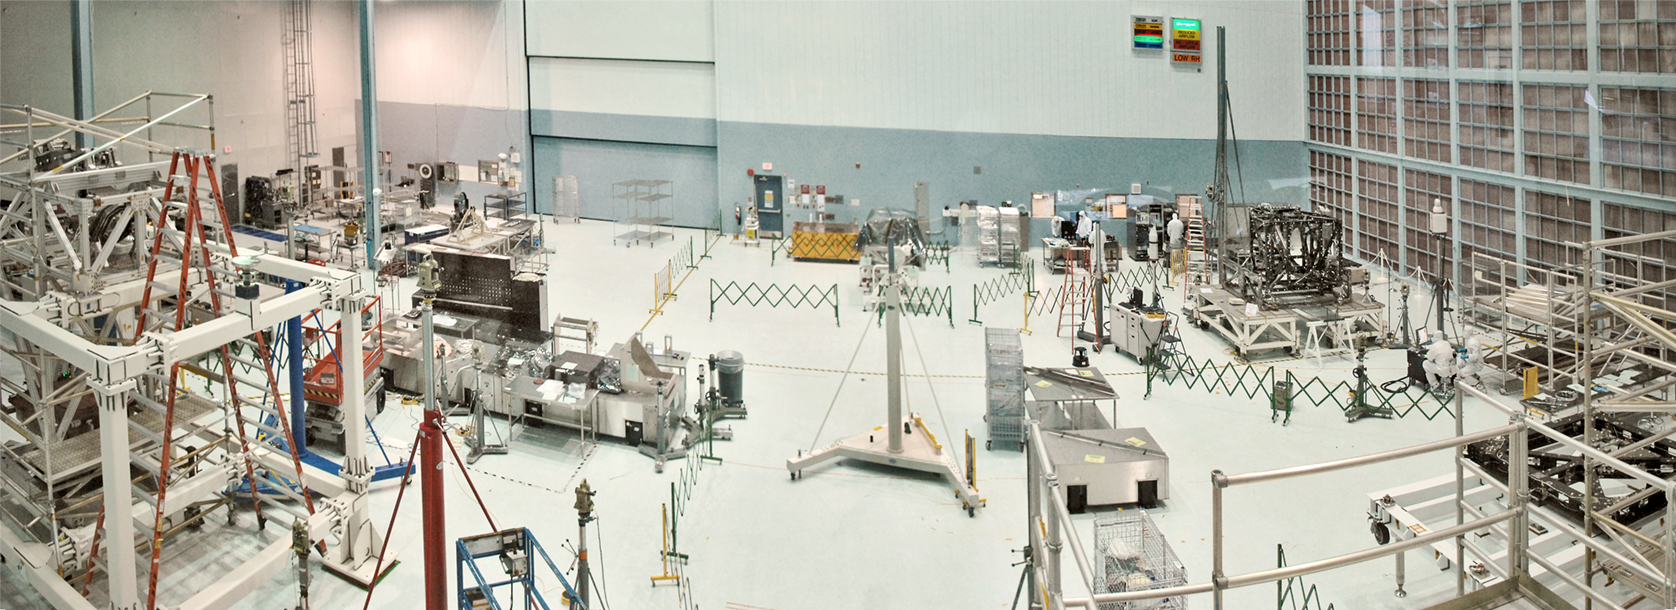

Clean Room at Goddard Space Flight Center

This panorama shows the inside of Goddard's High Bay Clean Room, as seen from the observation deck.

Credit: NASA/Goddard Space Flight Center/Chris Gunn Go into a NASA Clean Room Daily with the Webb Telescope via NASA's 'Webb-cam' here: